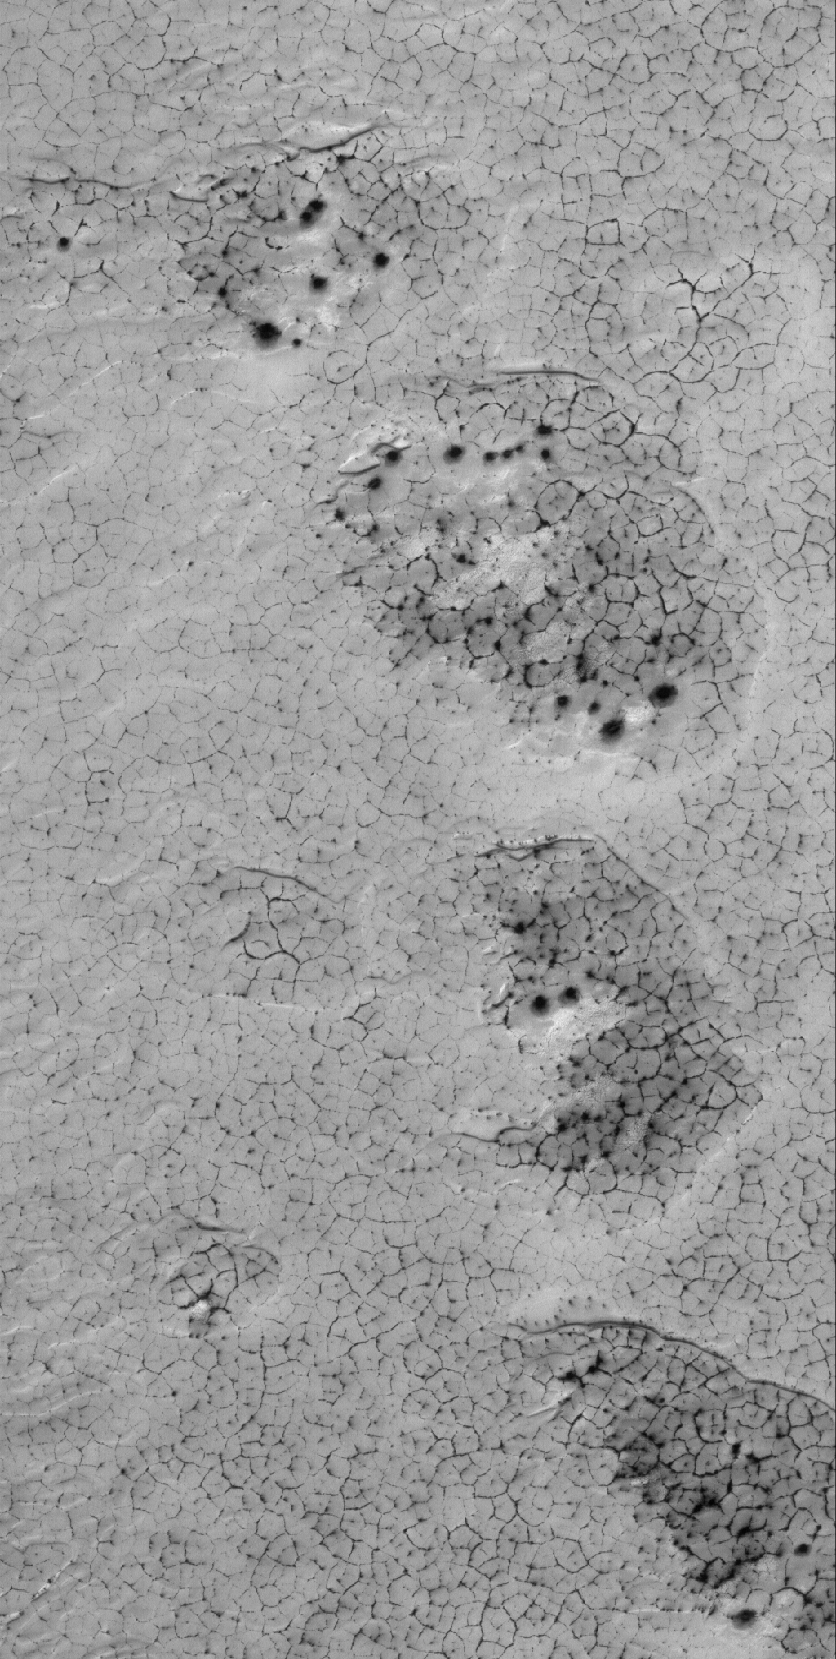

Polar Polygons

18 August 2005
This Mars Global Surveyor (MGS) Mars Orbiter Camera (MOC) image shows dark-outlined polygons on a frost-covered surface in the south polar region of Mars. In summer, this surface would not be bright and the polygons would not have dark outlines–these are a product of the presence of seasonal frost.

Location near: 77.2°S, 204.8°W
Image width: width: ~3 km (~1.9 mi)
Illumination from: upper left
Season: Southern Spring

Credit: NASA/JPL/Malin Space Science Systems